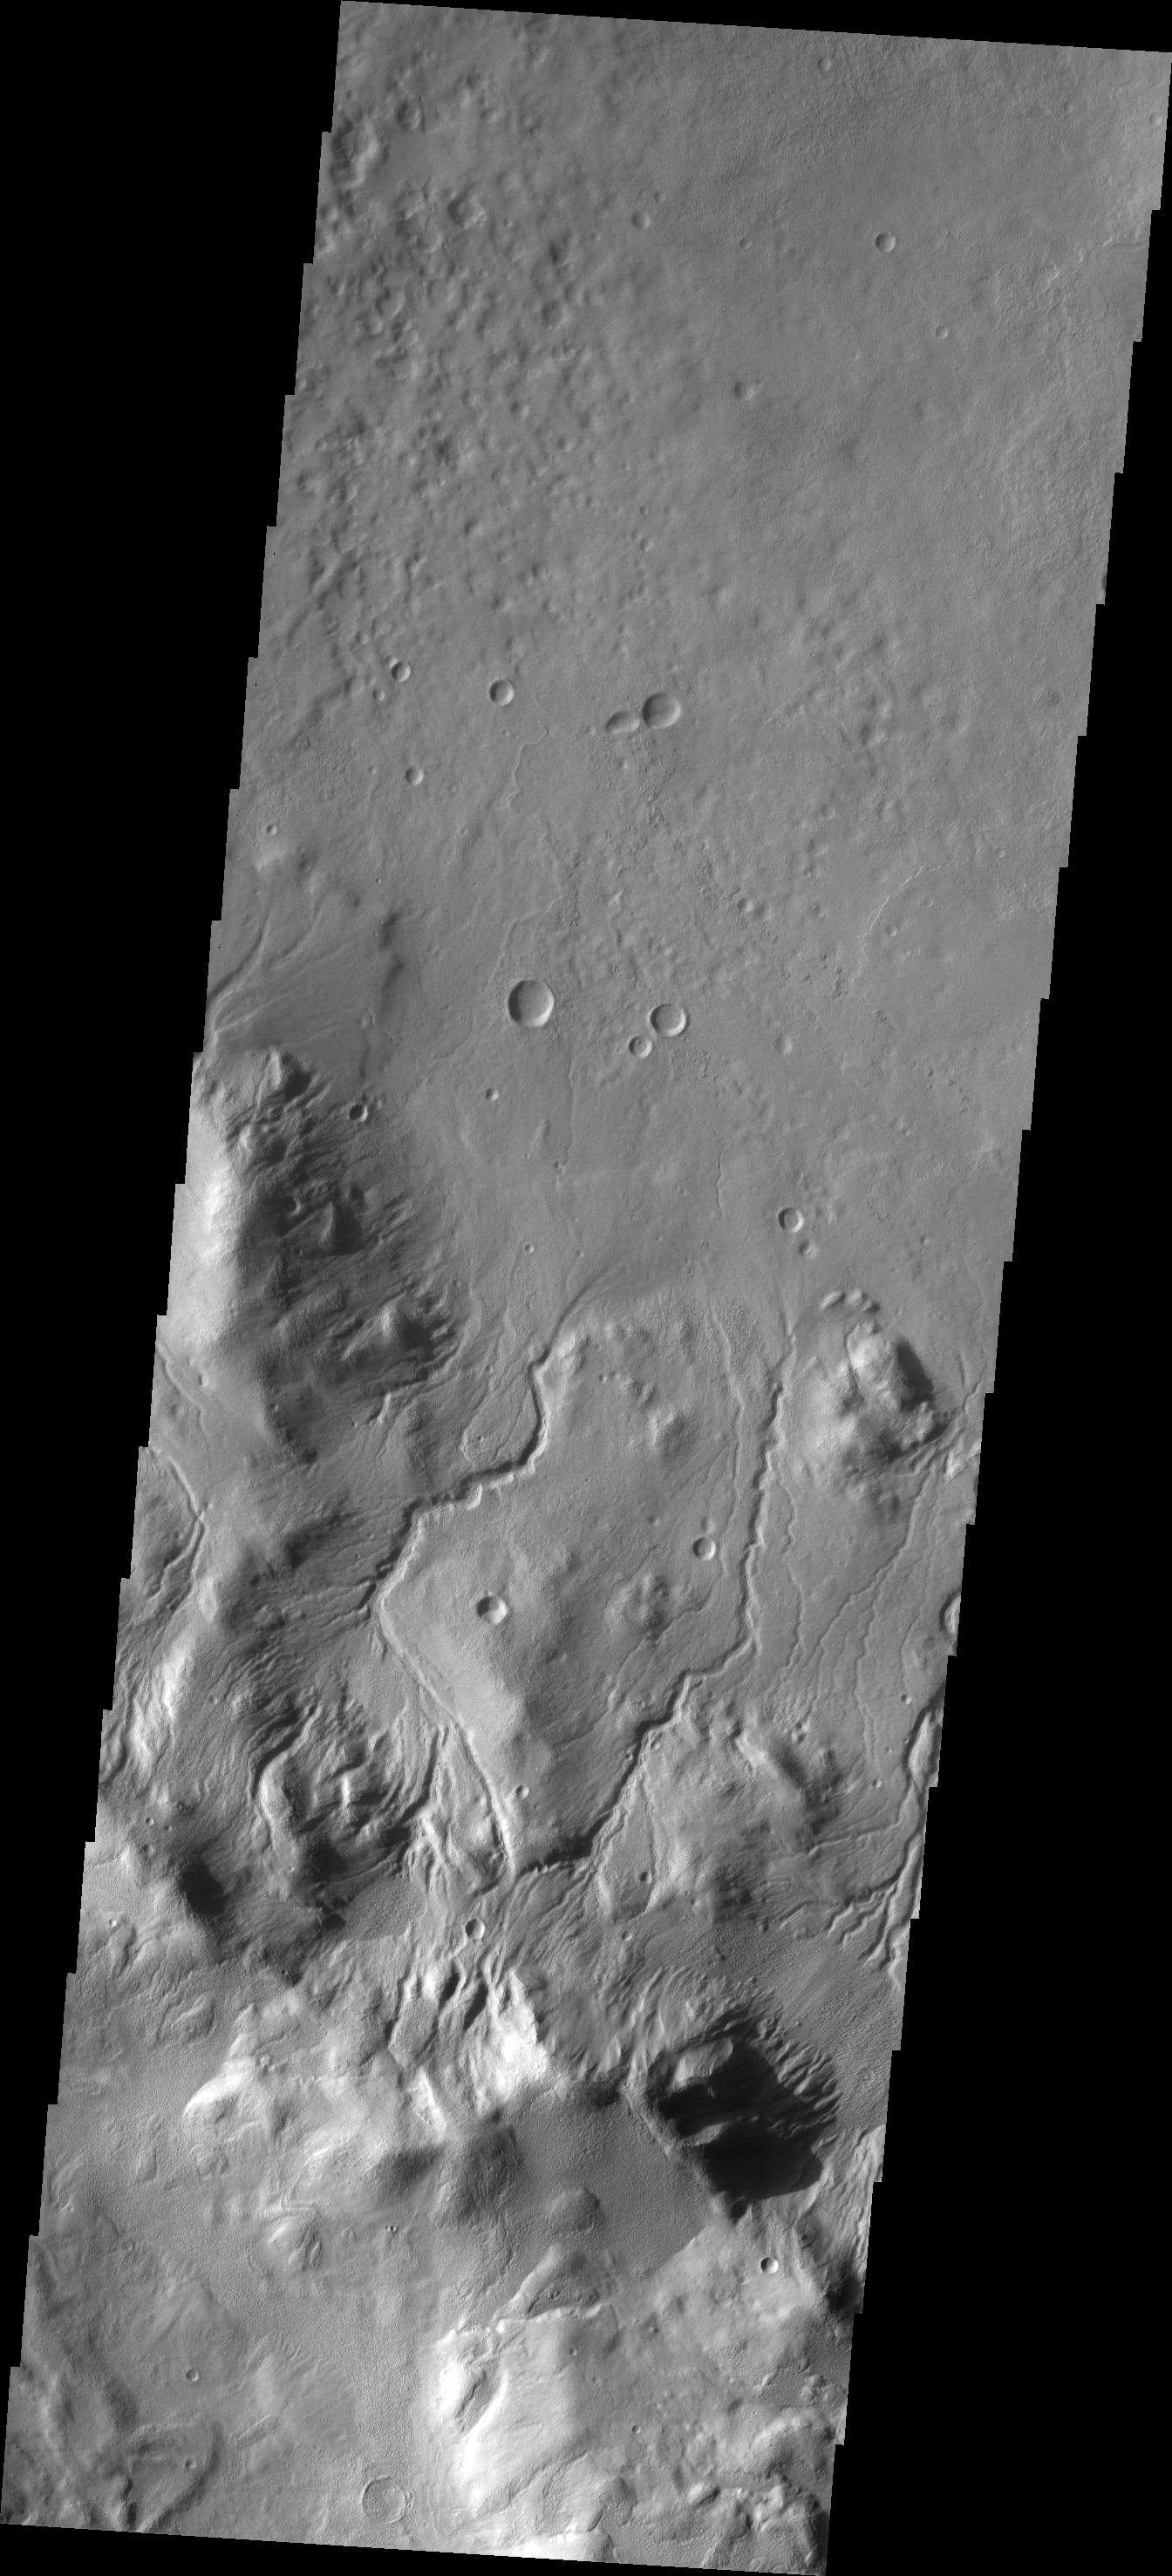

Rim Channels

The interior rim of this unnamed crater in Terra Cimmeria is dissected by numerous channels.

Image information: VIS instrument. Latitude -40.6N, Longitude 141.0E. 17 meter/pixel resolution.

Please see the THEMIS Data Citation Note for details on crediting THEMIS images.

Note: this THEMIS visual image has not been radiometrically nor geometrically calibrated for this preliminary release. An empirical correction has been performed to remove instrumental effects. A linear shift has been applied in the cross-track and down-track direction to approximate spacecraft and planetary motion. Fully calibrated and geometrically projected images will be released through the Planetary Data System in accordance with Project policies at a later time.

NASA’s Jet Propulsion Laboratory manages the 2001 Mars Odyssey mission for NASA’s Office of Space Science, Washington, D.C. The Thermal Emission Imaging System (THEMIS) was developed by Arizona State University, Tempe, in collaboration with Raytheon Santa Barbara Remote Sensing. The THEMIS investigation is led by Dr. Philip Christensen at Arizona State University. Lockheed Martin Astronautics, Denver, is the prime contractor for the Odyssey project, and developed and built the orbiter. Mission operations are conducted jointly from Lockheed Martin and from JPL, a division of the California Institute of Technology in Pasadena.

Credit: NASA/JPL/ASU